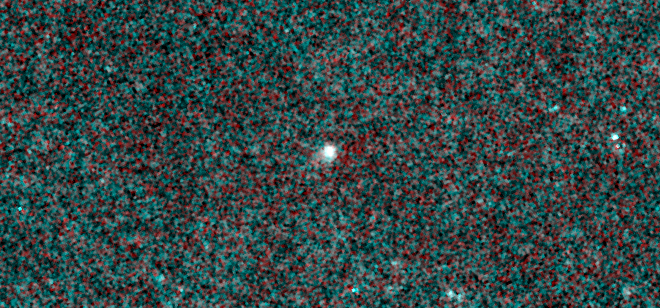

NEOWISE Spies Comet C/2013 A1 Siding Spring

Figure 1

NASA’s NEOWISE mission captured images of comet C/2013 A1 Siding Spring, which is slated to make a close pass by Mars on Oct. 19, 2014. The infrared pictures reveal a comet that is active and very dusty even though it was about 355 million miles (571 million kilometers) away from the sun on Jan. 16, 2014, when this picture was taken.

The infrared measurements will allow astronomers to determine the sizes and quantity of dust particles being flung off the comet. The measurements will also give engineers some indications of what orbiting spacecraft at Mars might expect when the comet gets close. Preliminary analysis of the data indicate approximately 220 pounds (100 kilograms) of dust are being ejected from the comet’s surface each second, assuming the grains are dark and nearly the density of water-ice. The comet’s activity is expected to increase as it gets closer to Mars.

JPL manages NEOWISE for NASA’s Science Mission Directorate at the agency’s headquarters in Washington. The Space Dynamics Laboratory in Logan, Utah, built the science instrument. Ball Aerospace & Technologies Corp. of Boulder, Colo., built the spacecraft. Science operations and data processing take place at the Infrared Processing and Analysis Center at the California Institute of Technology in Pasadena. Caltech manages JPL for NASA.

Credit: NASA/JPL-Caltech